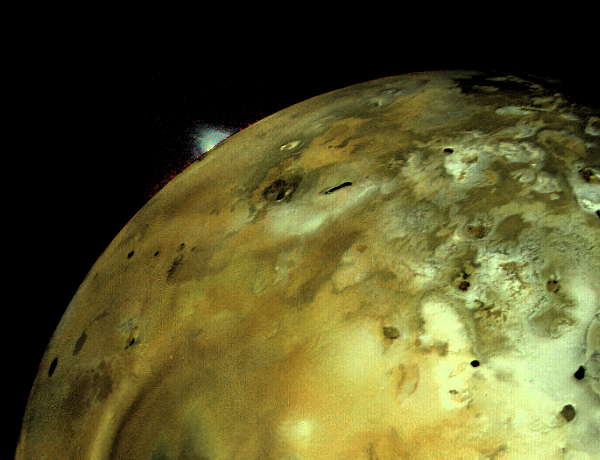

Volcanic Explosion on Io

VOLCANIC EXPLOSION ON IO: Voyager 1 acquired this image of Io on March 4 at 5:30 p.m. (PST) about 11 hours before closest approach to the Jupiter moon. The distance to Io was about 490,000 kilometers (304,000 miles). An enormous volcanic explosion can be seen silhouetted against dark space over Io’s bright limb. The brightness of the plume has been increased by the computer as it is normally extremely faint, whereas the relative color of the plume (greenish white) has been preserved. At this time solid material had been thrown up to an altitude of about 100 miles. This requires an ejection velocity from the volcanic vent of about 1200 miles per hour, material reaching the crest of the fountain in several minutes. The vent area is a complex circular structure consisting of a bright ring about 300 kilometers in diameter and a central region of irregular dark and light patterns. Volcanic explosions similar to this occur on the Earth when magmatic gases expand explosively as material is vented. On Earth water is the major gas driving the explosion. Because Io is thought to be extremely dry, scientists are searching for other gases to explain the explosion. JPL manages and controls the Voyager Project for NASA’s Office of Space Science.

Credit: NASA/JPL